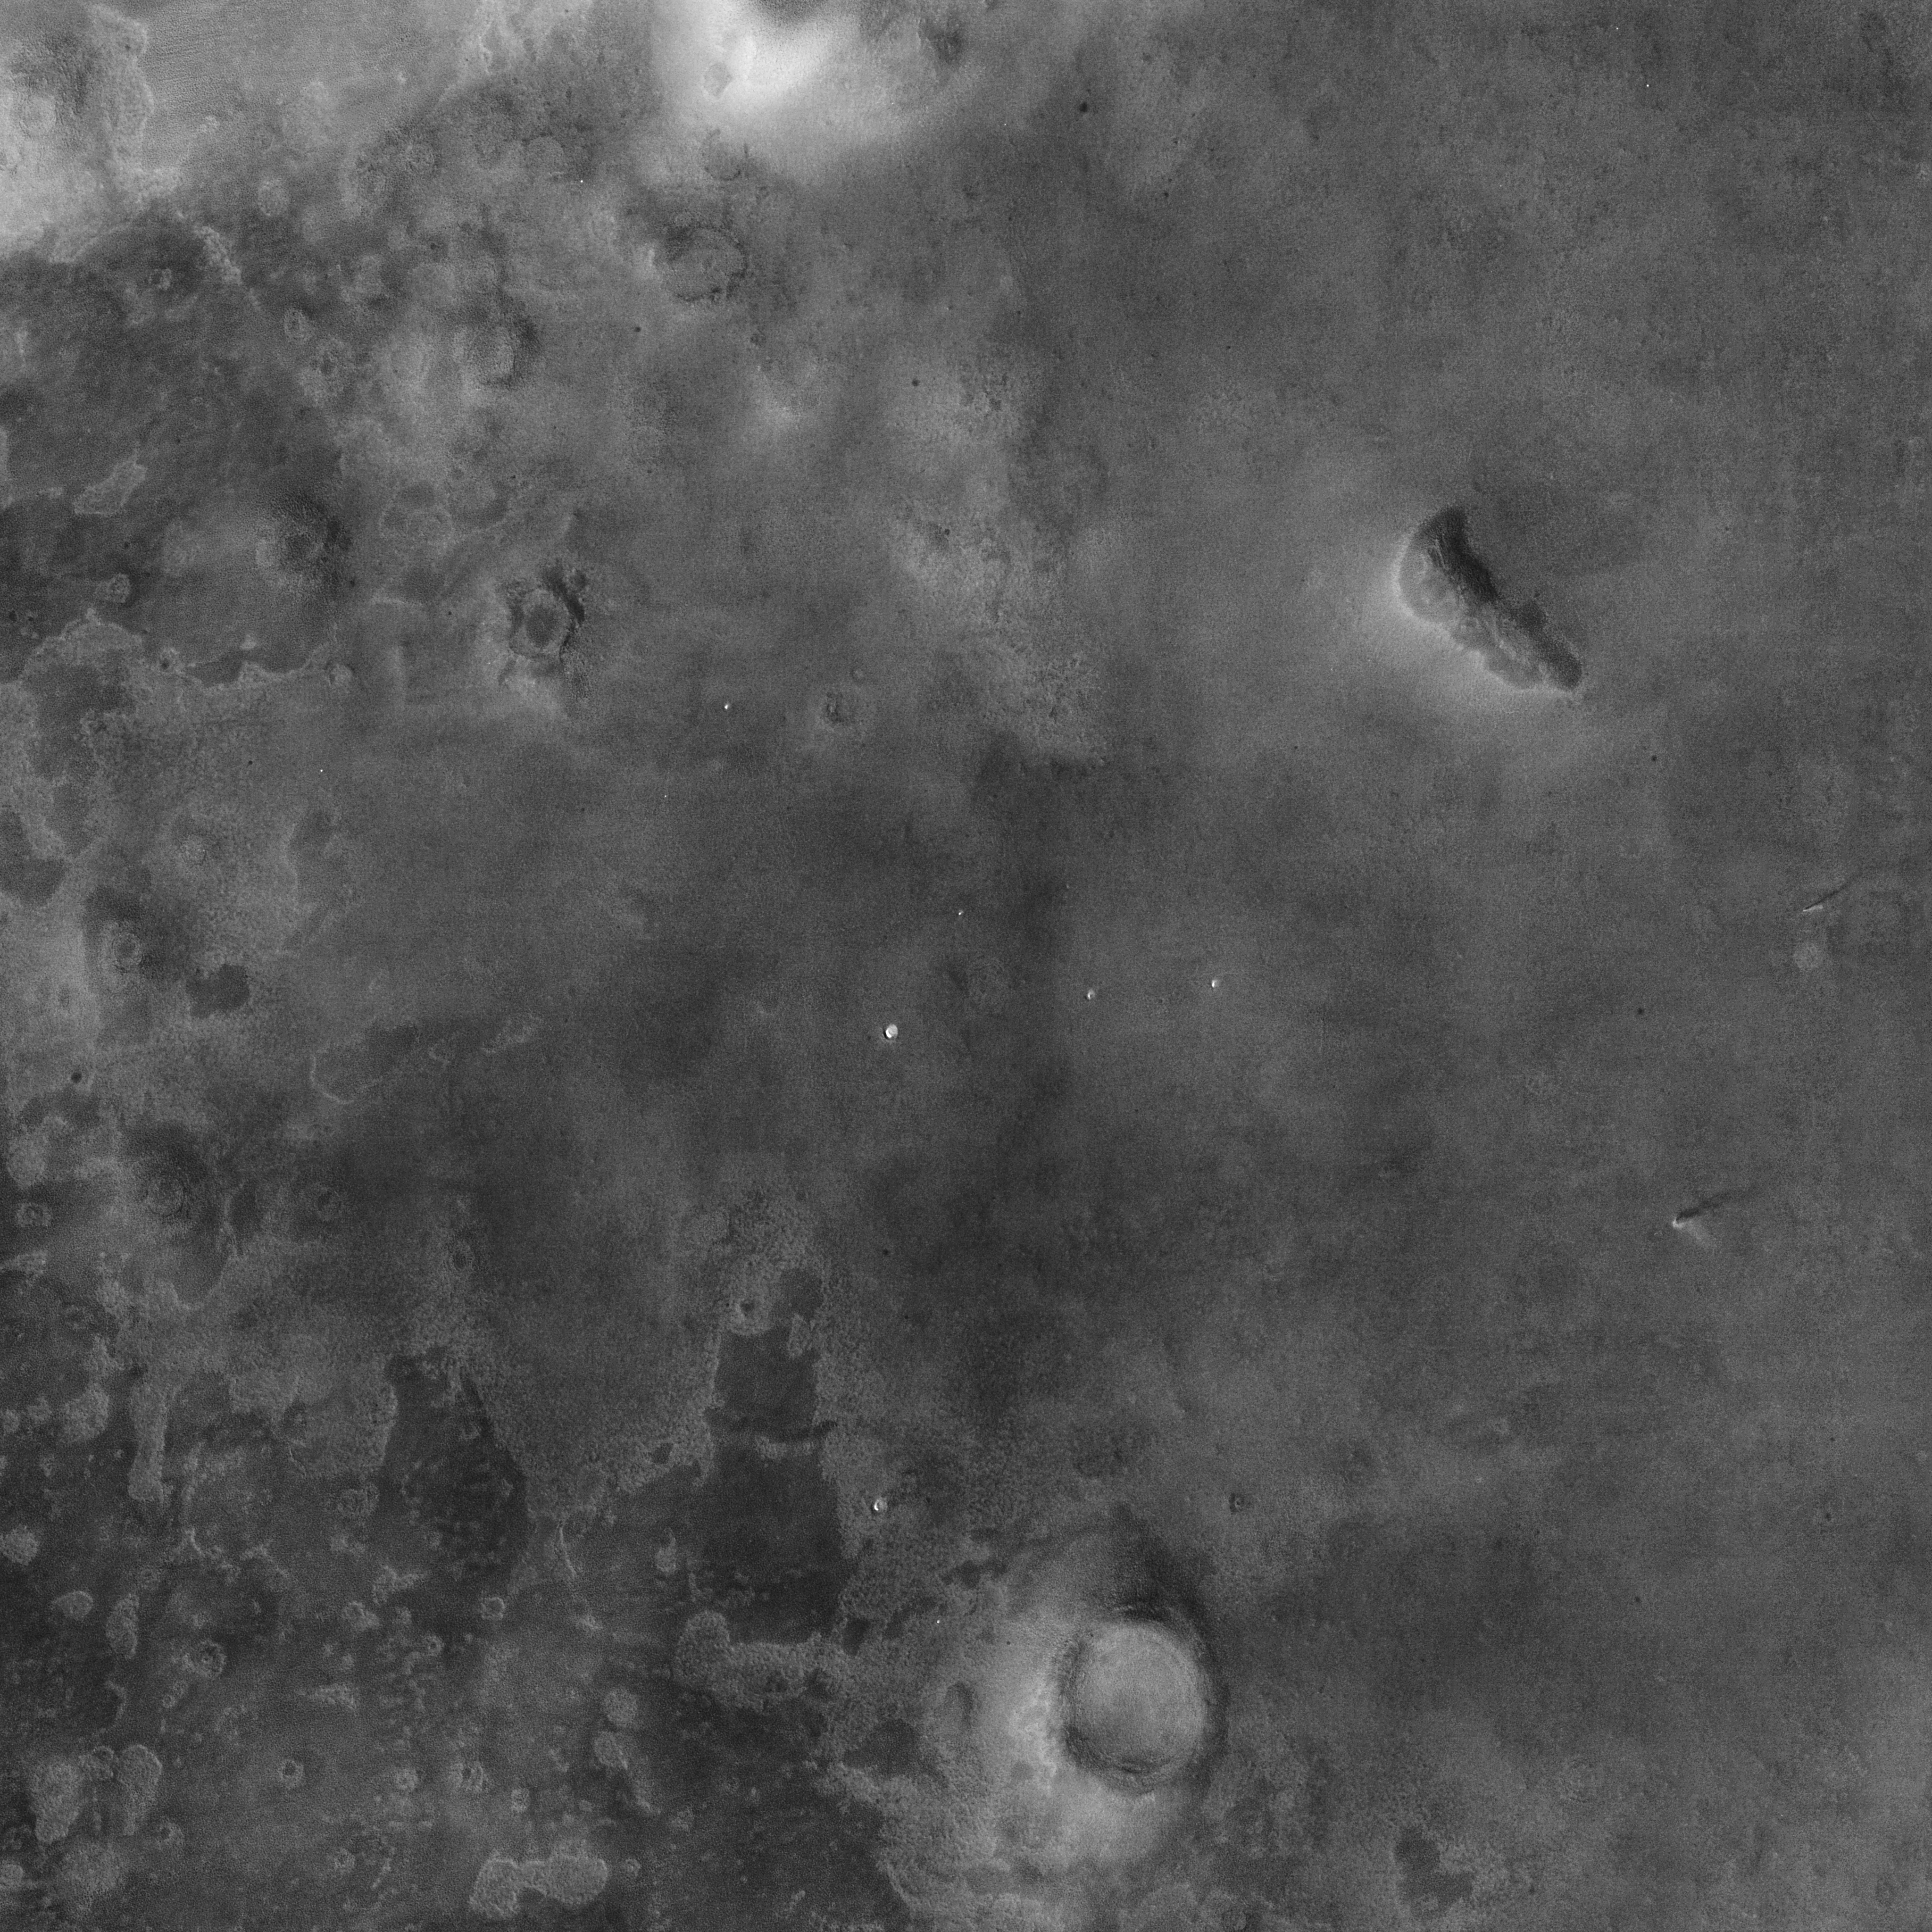

Context Camera Spots Dust Devils at Phoenix Landing Site

Larger Annotated Version

NASA’s Phoenix Mars Lander is scheduled to land on the Martian northern plains near 68 degrees north latitude, 127 degrees west longitude on May 25, 2008. In preparation for the landing, NASA’s Mars Reconnaissance Orbiter has been monitoring weather in the region around the landing site. On April 20, 2008, the orbiter’s Context Camera captured this view showing two active dust devils within the Phoenix landing ellipse.

This is a subframe covering an area about 26 kilometers (16 miles) on each side, part of a larger image posted at PIA10632. It shows two dust devils and their shadows. Based on measurement of the shadows cast by the dust devils, one of the vortices towered about 590 meters (about 1,930 feet) with a dust plume extending 920 meters (about 3,020 feet) above the surface. The other reached about 390 meters (1,280 feet) high, with a dust plume extending to 790 meters (2,590 feet). The resolution here is 6 meters (19.7 feet) per pixel.

When the Context Camera acquired this image, the season in Mars’ northern hemisphere was late spring. A few weeks earlier, the Phoenix landing site was still covered with seasonal frost left over from the previous winter. White patches in small craters near the center of the picture are areas where the winter frost remained, even as late as April 20.

As spring gives way to summer, dust devils are likely to occur more frequently, as local temperatures rise. These two dust devils observed in late April are among the first of the season. The cameras on the Phoenix lander might be able to spot additional dust devils after the spacecraft arrives, as the Mars Exploration Rover Spirit has been able to do at its southern hemisphere landing site.

Dust devils are whirling vortices that have picked up dust from the ground. Such vortices can occur even when no dust is present, but then they are not visible to the cameras onboard the Mars Reconnaissance Orbiter. Such vortices commonly form as hot air rises from the surface on an otherwise generally calm day with little or no breeze. Dust devils will travel across the surface on the gentle breezes that do occur. Sometimes, dust devils have been observed by cameras orbiting Mars to create streaks on the ground as they disrupt and pick up dust, though no streaks are observed in this image.

The Mars Orbiter Camera onboard NASA’s Mars Global Surveyor orbiter observed dust devils—and streaks created by them—throughout its 1997 to 2006 mission. During that time, scientists at Malin Space Science Systems observed more than 12,000 active dust devils. They were seen over the full range of elevations and nearly all latitudes on Mars. Dust devil streaks were found in Mars Orbiter Camera images as far north as the edge of the north polar residual cap and the dune fields that surround the region. However, the northernmost active dust devil captured by that camera was at 62.2 degrees north latitude, which is further south than the Phoenix site.

Another camera on the Mars Reconnaissance Orbiter, the Mars Color Imager, captured a simultaneous, wider-field, color view of the area included in this Context Camera image. That view can be seen at PIA10634.

NASA’s Jet Propulsion Laboratory, a division of the California Institute of Technology in Pasadena, manages the Mars Reconnaissance Orbiter for NASA’s Science Mission Directorate, Washington. Lockheed Martin Space Systems, Denver, is the prime contractor for the project and built the spacecraft. Malin Space Science Systems, San Diego, provided and operates the Context Camera and Mars Color Imager.

Credit: NASA/JPL-Caltech/MSSS